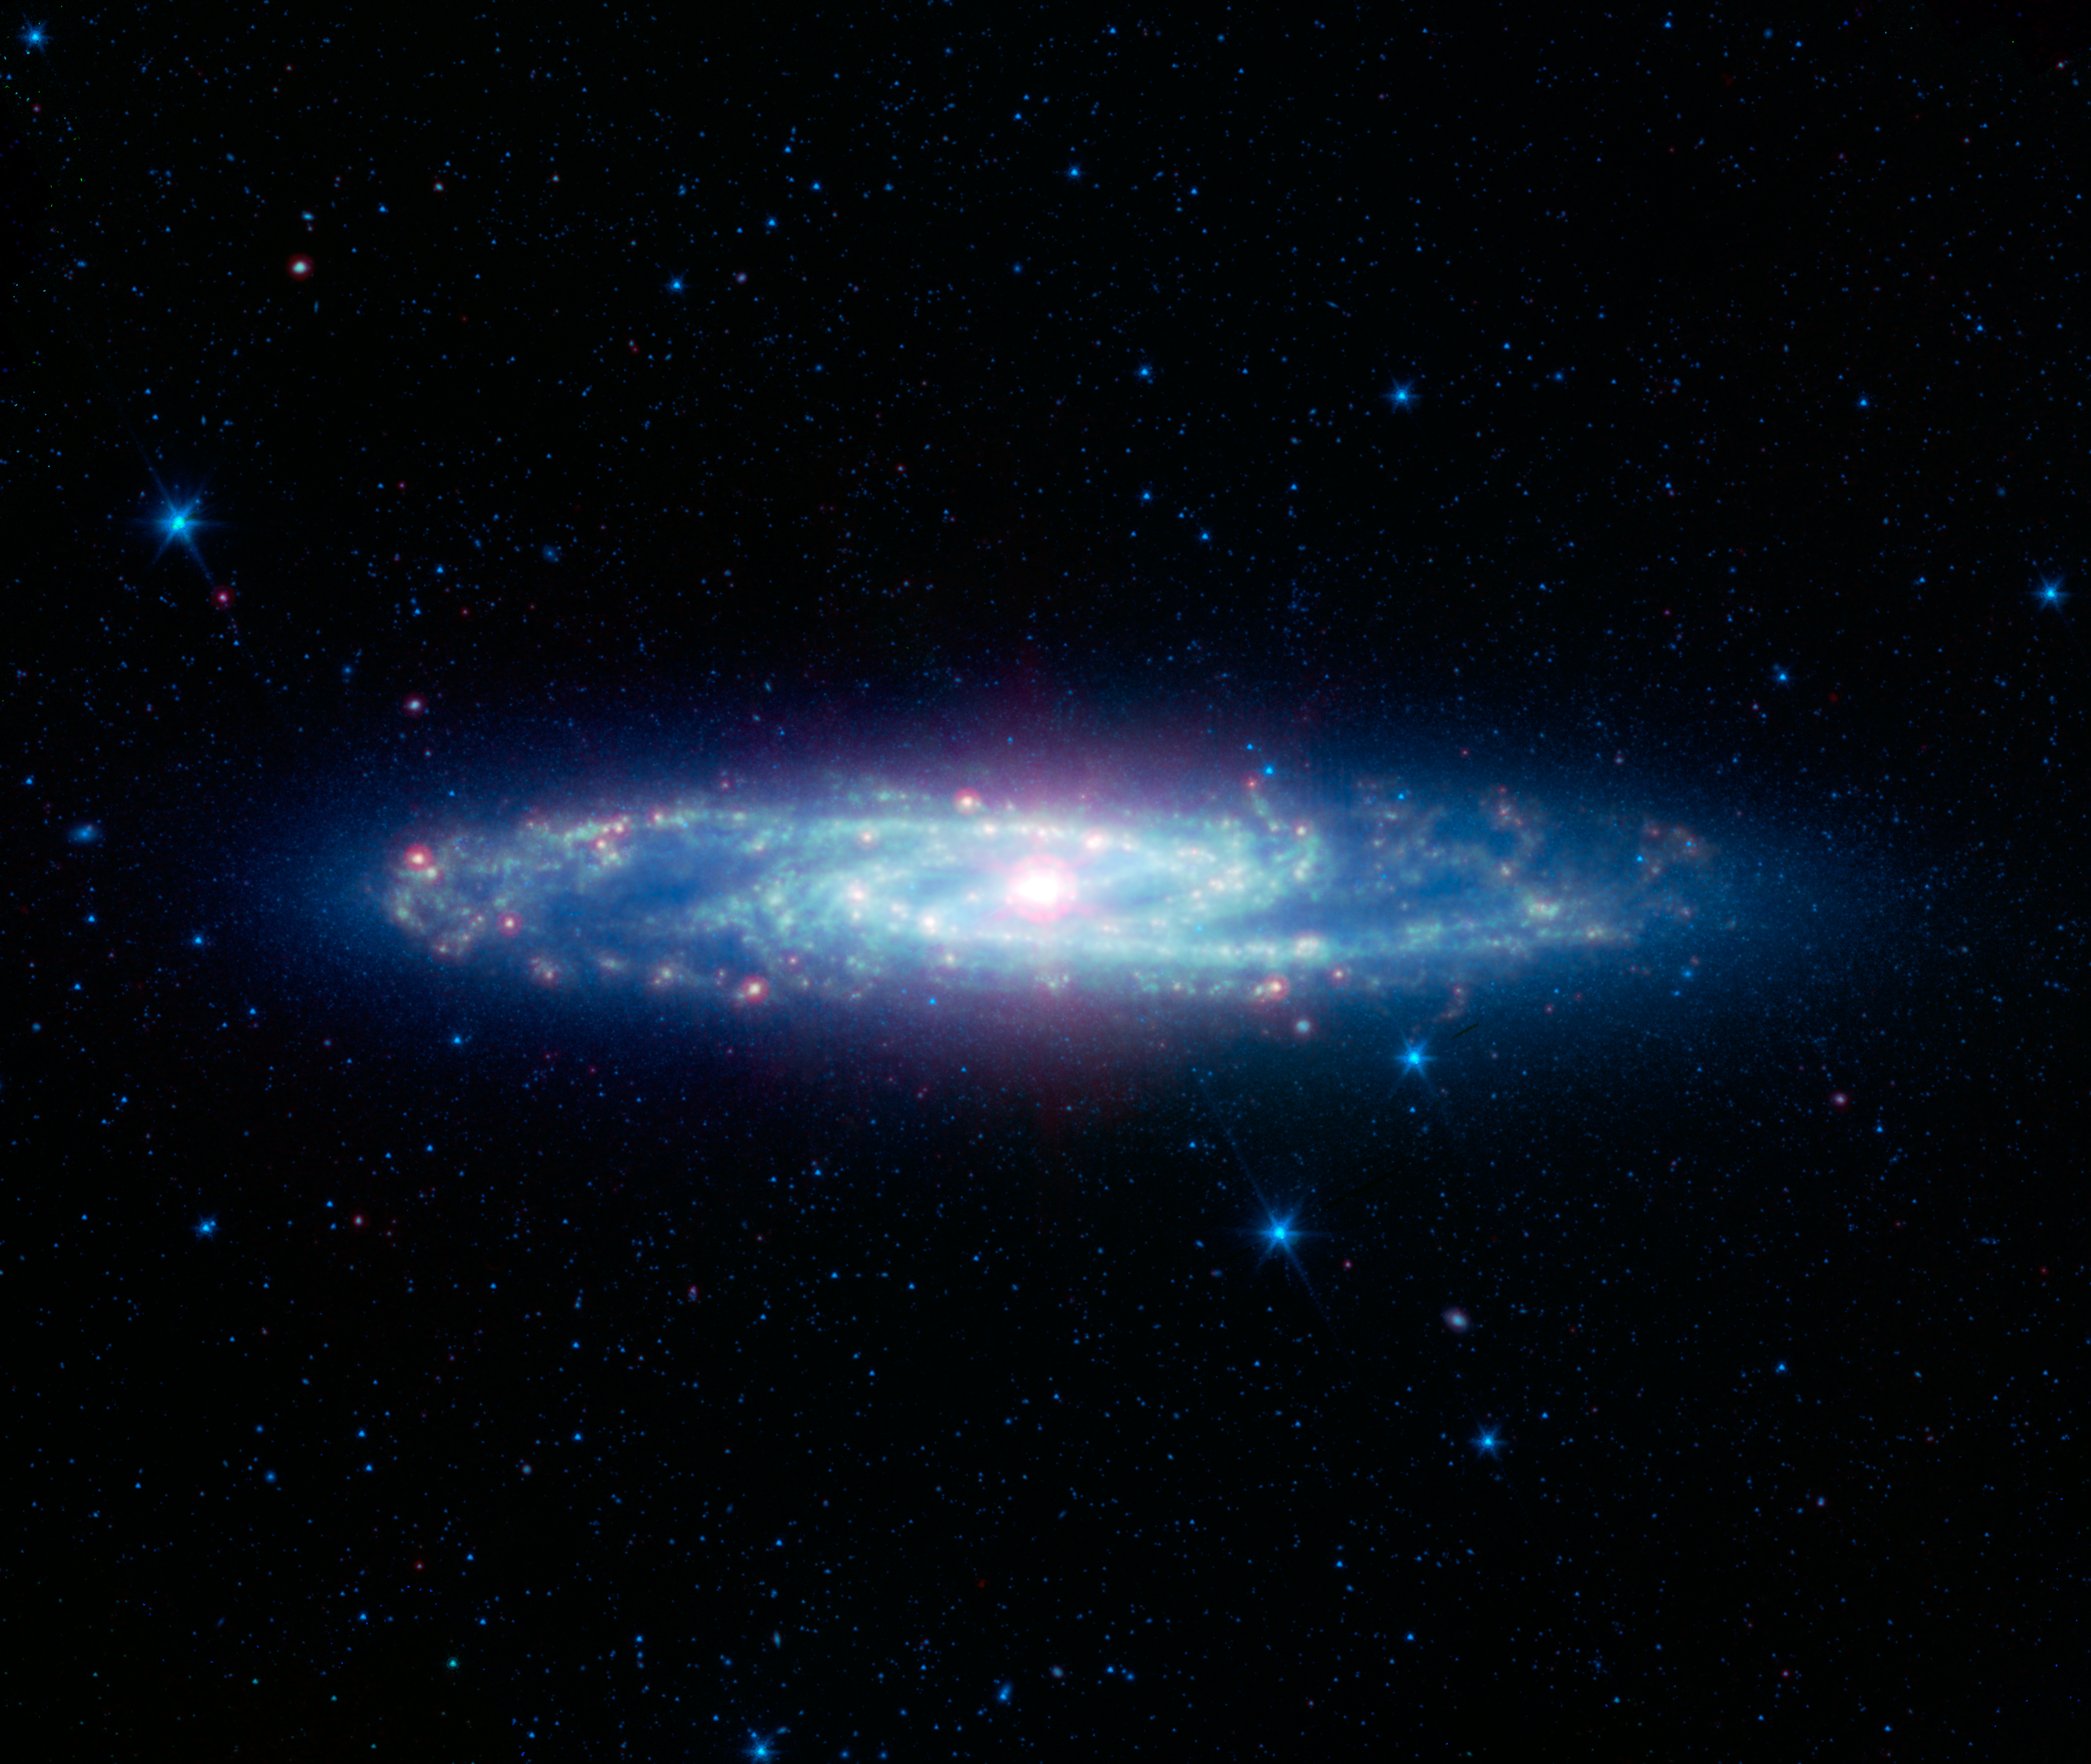

The Barred Sculptor Galaxy

The spectacular swirling arms and central bar of the Sculptor galaxy are revealed in this new view from NASAs Spitzer Space Telescope. This image is an infrared composite combining data from two of Spitzers detectors taken during its early cold, or cryogenic, mission.

Also known as NGC 253, the Sculptor galaxy is part of a cluster of galaxies visible to observers in the Southern hemisphere. It is known as a starburst galaxy for the extraordinarily strong star formation in its nucleus. This activity warms the surrounding dust clouds, causing the brilliant yellow-red glow in the center of this infrared image.

Infrared light with wavelengths of 3.6 and 4.5 microns is shown as blue/cyan. Eight-micron light is rendered in green, and 24-micron emission is red.

Credit: NASA/JPL-Caltech